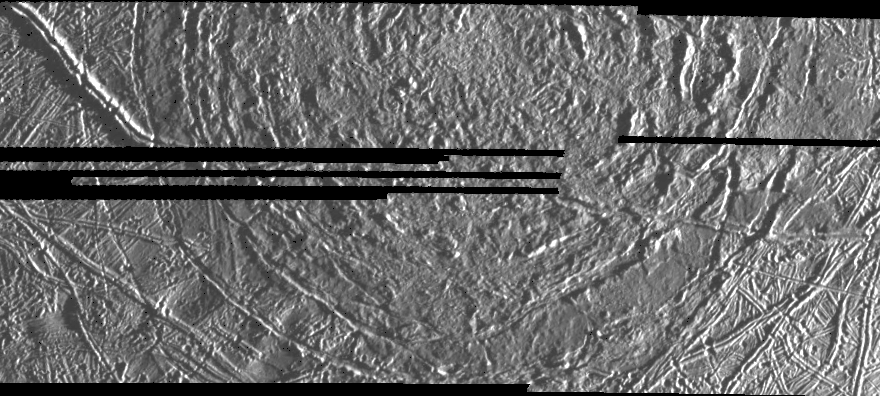

Macula on Europa

This image of Europa, an icy satellite of Jupiter about the size of the Earth’s Moon, was obtained from a range of 7415 miles (11933 kilometers) by the Galileo spacecraft during its fourth orbit around Jupiter and its first close pass of Europa. The image spans 30 miles by 57 miles (48 km by 91 km) and shows features as small as 800 feet (240 meters) across. The large circular feature centered in the upper middle of the image is called a macula, and could be the scar of a large meteorite impact. The surface of Europa is composed mostly of water ice, so large impact craters on Europa could look different from large bowl-shaped depressions formed by impact into rock, such as on the Moon. On Europa’s icy surface, the original impact crater has been modified into a central zone of rugged topography surrounded by circular fractures which reflect adjustments to stress in the surrounding icy crust.

The Jet Propulsion Laboratory, Pasadena, CA manages the mission for NASA’s Office of Space Science, Washington, DC.

Credit: NASA/JPL